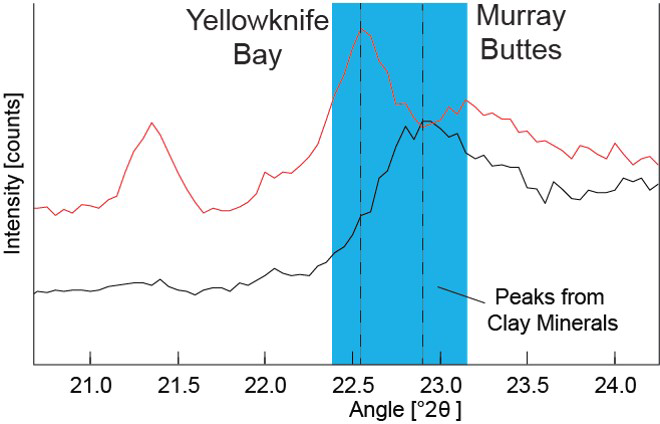

Detecting a Difference in Clay Minerals at Two Gale Crater Sites

Data graphed here from the Chemistry and Camera (CheMin) instrument on NASA’s Mars Curiosity rover show a difference between clay minerals in powder drilled from mudstone outcrops at two locations in Mars’ Gale Crater: “Yellowknife Bay” and “Murray Buttes.”

CheMin’s X-ray diffraction analysis reveals information about the crystalline structure of minerals in the rock. The intensity peaks marked with dotted vertical lines in this chart indicate that the crystalline structure of the two sites’ clay minerals differs. The difference can be tied to a compositional difference in the clay minerals, as depicted in a diagram at PIA21148.

The Yellowknife Bay site is on the floor of Gale Crater. The Murray Buttes site is on lower Mount Sharp, the layered mound in the center of the crater. A map at PIA21144 shows these locations.

Presented at the 2016 AGU Fall Meeting on Dec. 13. in San Francisco, CA.

NASA’s Jet Propulsion Laboratory, a division of Caltech in Pasadena, California, manages the Mars Science Laboratory Project for NASA’s Science Mission Directorate, Washington.

Credit: NASA/JPL-Caltech